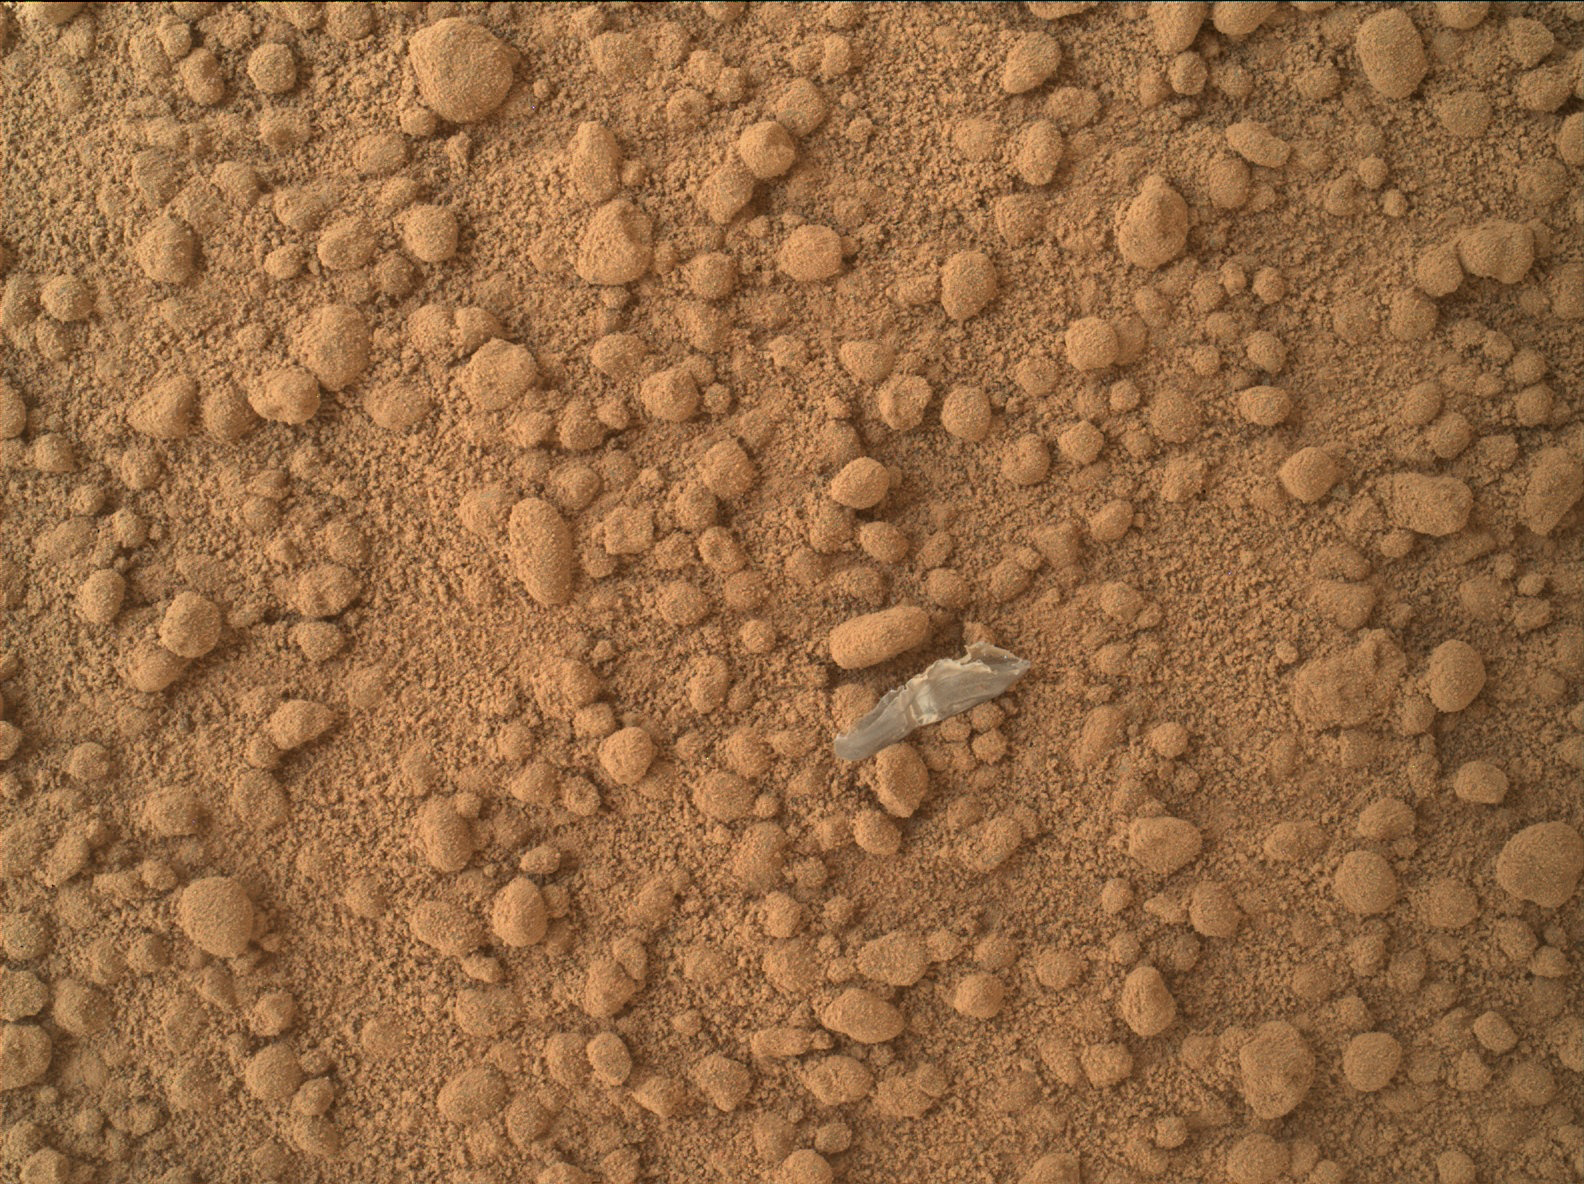

Small Debris on the Ground Beside Curiosity

This image from the Mars Hand Lens Imager (MAHLI) camera on NASA’s Mars rover Curiosity shows a small bright object on the ground beside the rover at the “Rocknest” site. The object is just below the center of this image. It is about half an inch (1.3 centimeters) long. The rover team has assessed this object as debris from the spacecraft, possibly from the events of landing on Mars.

The image was taken during the mission’s 65th Martian day, or sol (Oct. 11, 2012).

JPL manages the Mars Science Laboratory/Curiosity for NASA’s Science Mission Directorate in Washington. The rover was designed, developed and assembled at JPL, a division of the California Institute of Technology in Pasadena.

Credit: NASA/JPL-Caltech/MSSS